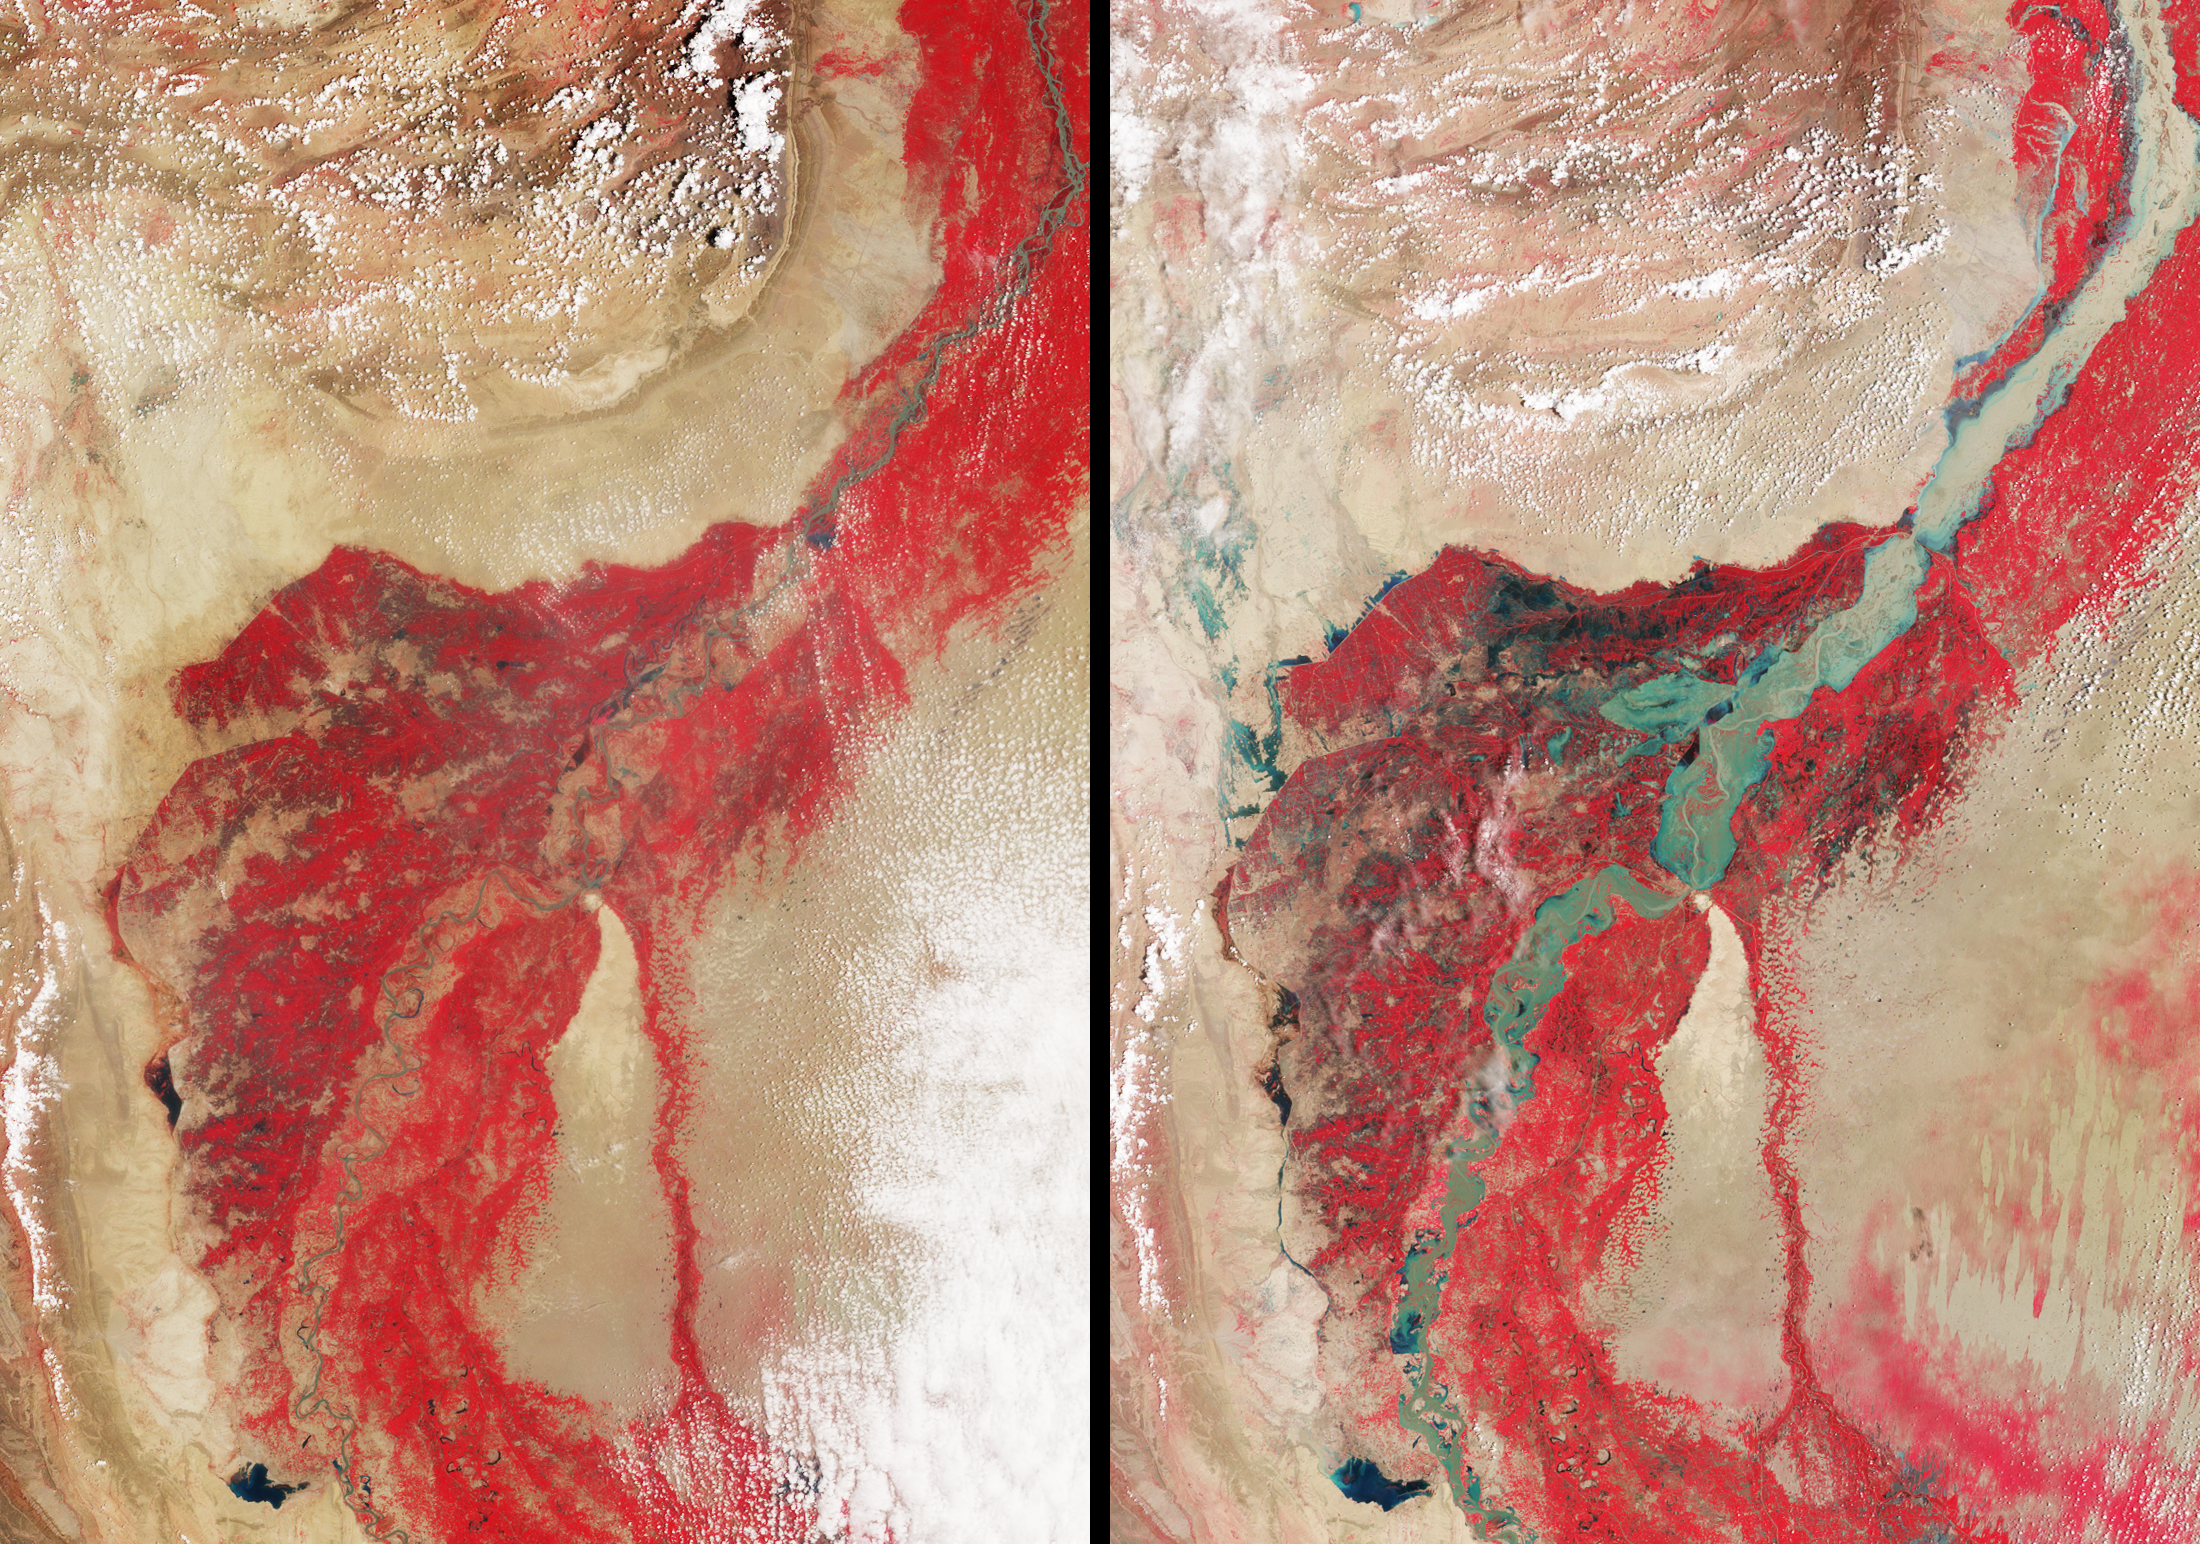

NASA’s MISR Tracks Massive Flooding in Pakistan

In late July 2010, flooding caused by heavy monsoon rains began in several regions of Pakistan, including the Khyber Pakhtunkhwa, Sindh, Punjab and parts of Baluchistan. According to the Associated Press, the floods have affected about one-fifth of the country. Tens of thousands of villages have been flooded, more than 1,500 people have been killed, and millions have been left homeless. The floodwaters are not expected to fully recede before late August.

This image pair of the affected region was acquired by the nadir (vertical-viewing) camera on the Multi-angle Imaging SpectroRadiometer (MISR) instrument aboard NASA’s Terra spacecraft. The image on the left is from Aug. 8, 2009, and the one on the right is from Aug. 11, 2010. These false-color views display the near-infrared, red and green bands of the instrument as red-green-blue. This distinctly highlights the contrast between the water and vegetation on the river banks, because vegetation appears bright in the near-infrared region of the electromagnetic spectrum.

The region of southern Pakistan shown here includes the Sindh Province. The Indus River can be seen snaking across the image from lower left to upper right. The feature near the bottom and left of center is Manchhar Lake. Water is apparent in shades of blue and cyan, though sediment content can add a tan color, as in the upper right. Clouds appear white. Dimensions of each panel are 300 by 425 kilometers (186 by 264 miles). In the image from 2009, the Indus is typically about 1 kilometer (0.6 mile) wide. In the 2010 image, the river is 23 kilometers (14 miles) wide or more in spots, and flooding in much of the surrounding region, particularly in the Larkana District to the west of the river, is very evident.

MISR was built and is managed by NASA’s Jet Propulsion Laboratory, Pasadena, Calif., for NASA’s Science Mission Directorate, Washington, D.C. The Terra spacecraft is managed by NASA’s Goddard Space Flight Center, Greenbelt, Md. The MISR data were obtained from the NASA Langley Research Center Atmospheric Science Data Center in Hampton, Va. JPL is a division of the California Institute of Technology.

Credit: NASA/GSFC/LaRC/JPL, MISR Team